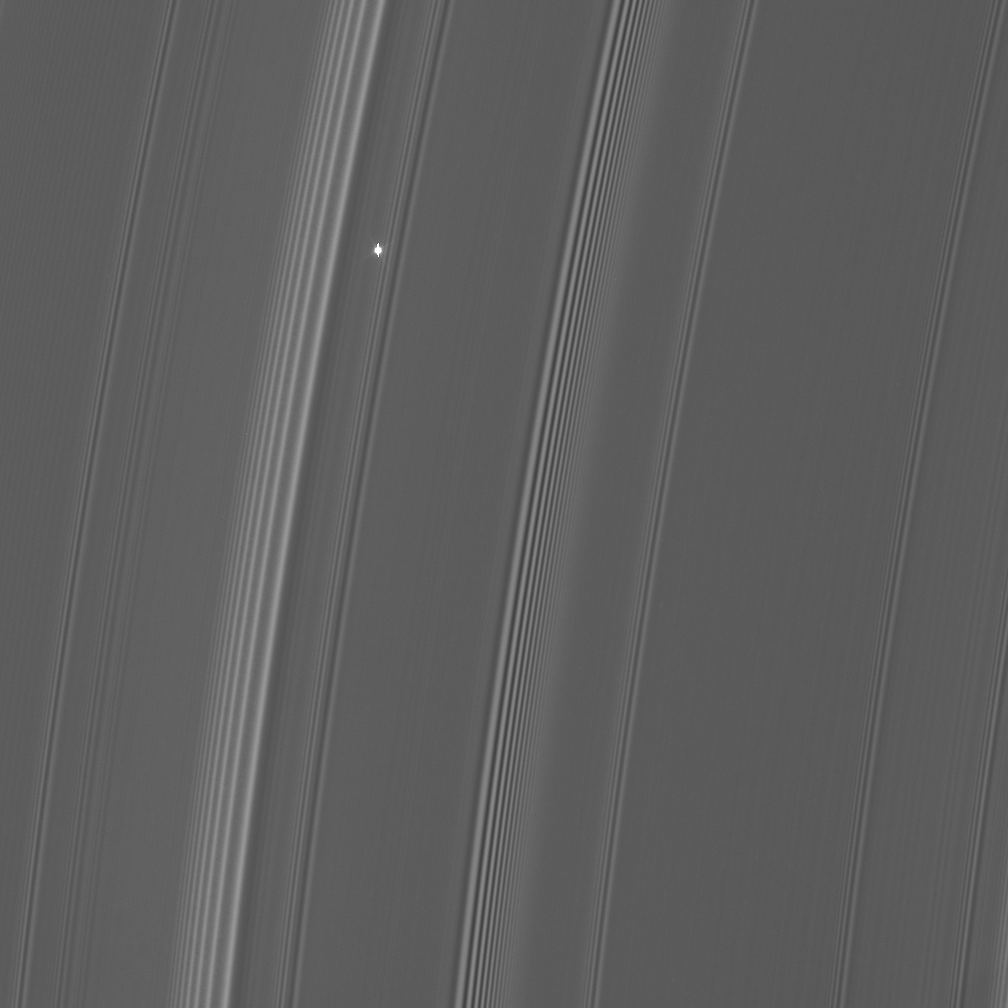

Flickering Aldebaran #2

Cassini took a series of images on Sept. 9, 2006 as it watched the bright red giant star Aldebaran slip behind Saturn’s rings. This type of observation is known as a stellar occultation and uses a star whose brightness is well known. As Cassini watches the rings pass in front, the star’s light fluctuates, providing information about the concentrations of ring particles within the various radial features in the rings.

This view looks toward the sunlit side of the outer A ring (just interior to the Encke Gap) from about 19 degrees below the ringplane. Bright Aldebaran is over exposed, creating thin vertical lines on its image.

The image was taken in visible light with the Cassini spacecraft narrow-angle camera on Sept. 9, 2006 at a distance of approximately 358,000 kilometers (223,000 miles) from Saturn. Image scale on the sky at the distance of Saturn is 2 kilometers (1 mile) per pixel.

The Cassini-Huygens mission is a cooperative project of NASA, the European Space Agency and the Italian Space Agency. The Jet Propulsion Laboratory, a division of the California Institute of Technology in Pasadena, manages the mission for NASA’s Science Mission Directorate, Washington, D.C. The Cassini orbiter and its two onboard cameras were designed, developed and assembled at JPL. The imaging operations center is based at the Space Science Institute in Boulder, Colo.

Credit: NASA/JPL/Space Science Institute